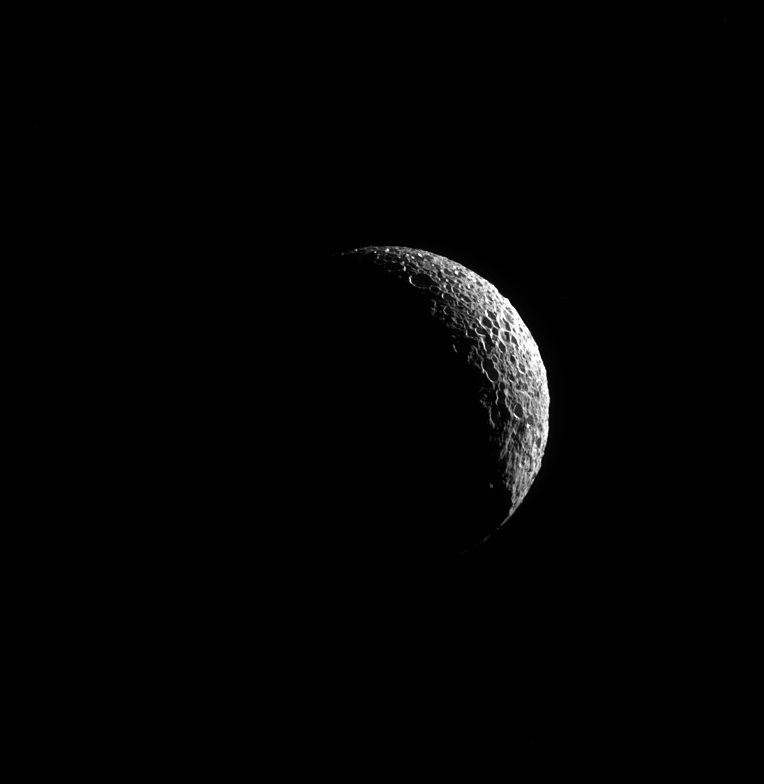

Crescent Mimas

A thin sliver of Mimas is illuminated, the long shadows showing off its many craters, indicators of the moon’s violent history.

The most famous evidence of a collision on Mimas (246 miles, or 396 kilometers across) is the crater Herschel that gives Mimas its Death Star-like appearance. See PIA12568 for more on Herschel.

This view looks toward the anti-Saturn hemisphere of Mimas. North on Mimas is up and rotated 40 degrees to the right. The image was taken in visible light with the Cassini spacecraft narrow-angle camera on May 20, 2013.

The view was acquired at a distance of approximately 100,000 miles (200,000 kilometers) from Mimas and at a Sun-Mimas-spacecraft, or phase, angle of 130 degrees. Image scale is 4,000 feet (1 kilometer) per pixel.

The Cassini-Huygens mission is a cooperative project of NASA, the European Space Agency and the Italian Space Agency. NASA’s Jet Propulsion Laboratory, a division of the California Institute of Technology in Pasadena, manages the mission for NASA’s Science Mission Directorate, Washington. The Cassini orbiter and its two onboard cameras were designed, developed and assembled at JPL. The imaging operations center is based at the Space Science Institute in Boulder, Colo.

Credit: NASA/JPL-Caltech/Space Science Institute